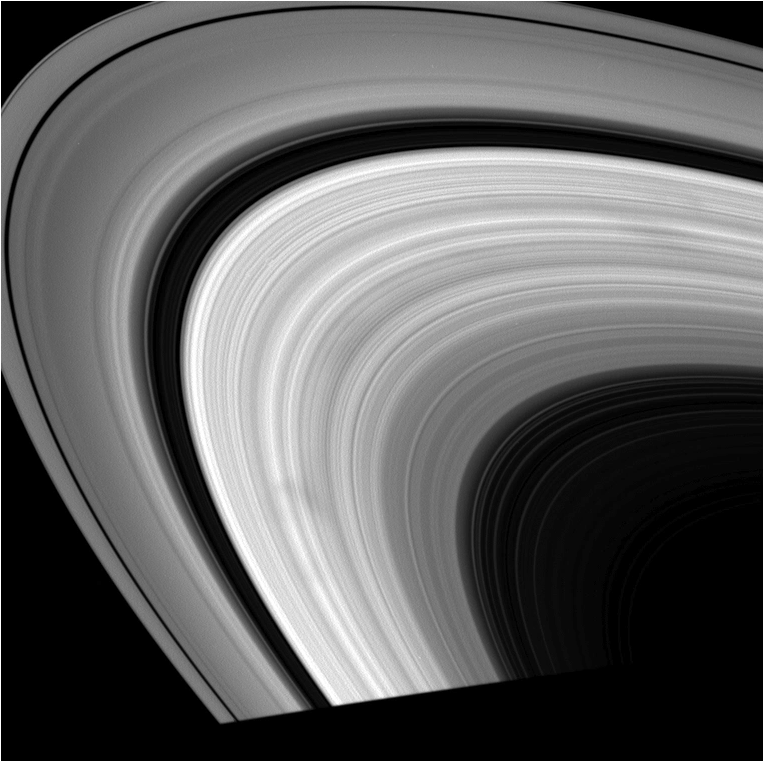

‘Tis the Season for Spokes

Dark spokes dance around Saturn’s B ring in this series of movies comprised of images taken with Cassini’s wide-angle camera.

This animation is a concatenation of spoke movies acquired by NASA’s Cassini spacecraft in the second half of 2008 on Aug. 21, Sept. 19, Sept. 26, Oct. 11, and Nov. 25.

As Saturn nears equinox in August 2009 and the sun angle on the ring plane decreases, spokes become common sights in Cassini images, just as they were in Voyager images (See PIA02275). The planet’s orbital period is 29.5 years, so Saturn has nearly made one complete trip around the sun since the flybys of the two Voyager spacecraft in 1980 and 1981, allowing Cassini to closely match Voyager’s viewing geometry.

Each of these five movies shows the sunlit side of the rings at low solar phase, or spacecraft-rings-sun, angles. The spokes appear dark against Saturn’s B ring at low phase angles because the particles within them scatter light more efficiently in the forward direction (away from Cassini) than the surrounding larger ring particles. In the opposite viewing geometry, at high phase angles, spokes appear bright relative to surrounding ring particles (See PIA07807).

The Cassini-Huygens mission is a cooperative project of NASA, the European Space Agency and the Italian Space Agency. The Jet Propulsion Laboratory, a division of the California Institute of Technology in Pasadena, manages the mission for NASA’s Science Mission Directorate, Washington, D.C. The Cassini orbiter and its two onboard cameras were designed, developed and assembled at JPL. The imaging operations center is based at the Space Science Institute in Boulder, Colo.

Credit: NASA/JPL/Space Science Institute